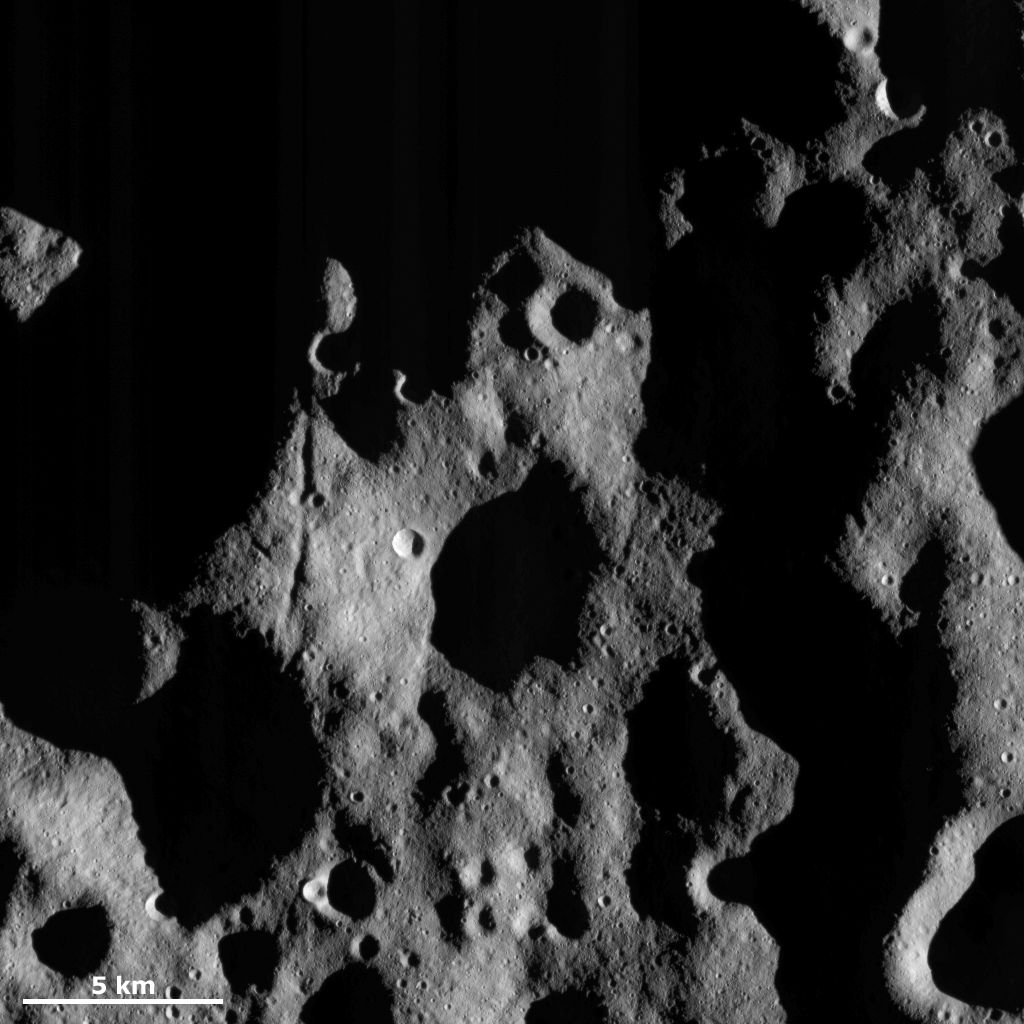

Light and Shadow

This Dawn FC (framing camera) image shows an area in Vesta’s northern hemisphere that has been illuminated more by the sun than yesterday’s image of the day. More of the landscape in this image has been illuminated because this area is located at a slightly lower latitude than yesterday’s image of the day. As Vesta progresses from its winter to its spring the sunlight is creeping further and further northwards. There are many craters visible in this image, which is consistent with this area being located in Vesta’s heavily cratered northern hemisphere. There is also a distinctive groove, which is roughly 10 kilometers (6 miles) long, in the left center of the image that is highlighted by the sunlight.

This image is located in Vesta’s Bellicia quadrangle and the center of the image is 47.0 degrees north latitude, 37.6 degrees east longitude. NASA’s Dawn spacecraft obtained this image with its framing camera on Nov. 19, 2011. This image was taken through the camera’s clear filter. The distance to the surface of Vesta is 272 kilometers (169 miles) and the image has a resolution of about 25 meters (82 feet) per pixel. This image was acquired during the transfer to LAMO (low-altitude mapping orbit) phase of the mission.

The Dawn mission to Vesta and Ceres is managed by NASA’s Jet Propulsion Laboratory, a division of the California Institute of Technology in Pasadena, for NASA’s Science Mission Directorate, Washington D.C. UCLA is responsible for overall Dawn mission science. The Dawn framing cameras have been developed and built under the leadership of the Max Planck Institute for Solar System Research, Katlenburg-Lindau, Germany, with significant contributions by DLR German Aerospace Center, Institute of Planetary Research, Berlin, and in coordination with the Institute of Computer and Communication Network Engineering, Braunschweig. The Framing Camera project is funded by the Max Planck Society, DLR, and NASA/JPL.

Credit: NASA/JPL-Caltech/UCLA/MPS/DLR/IDA